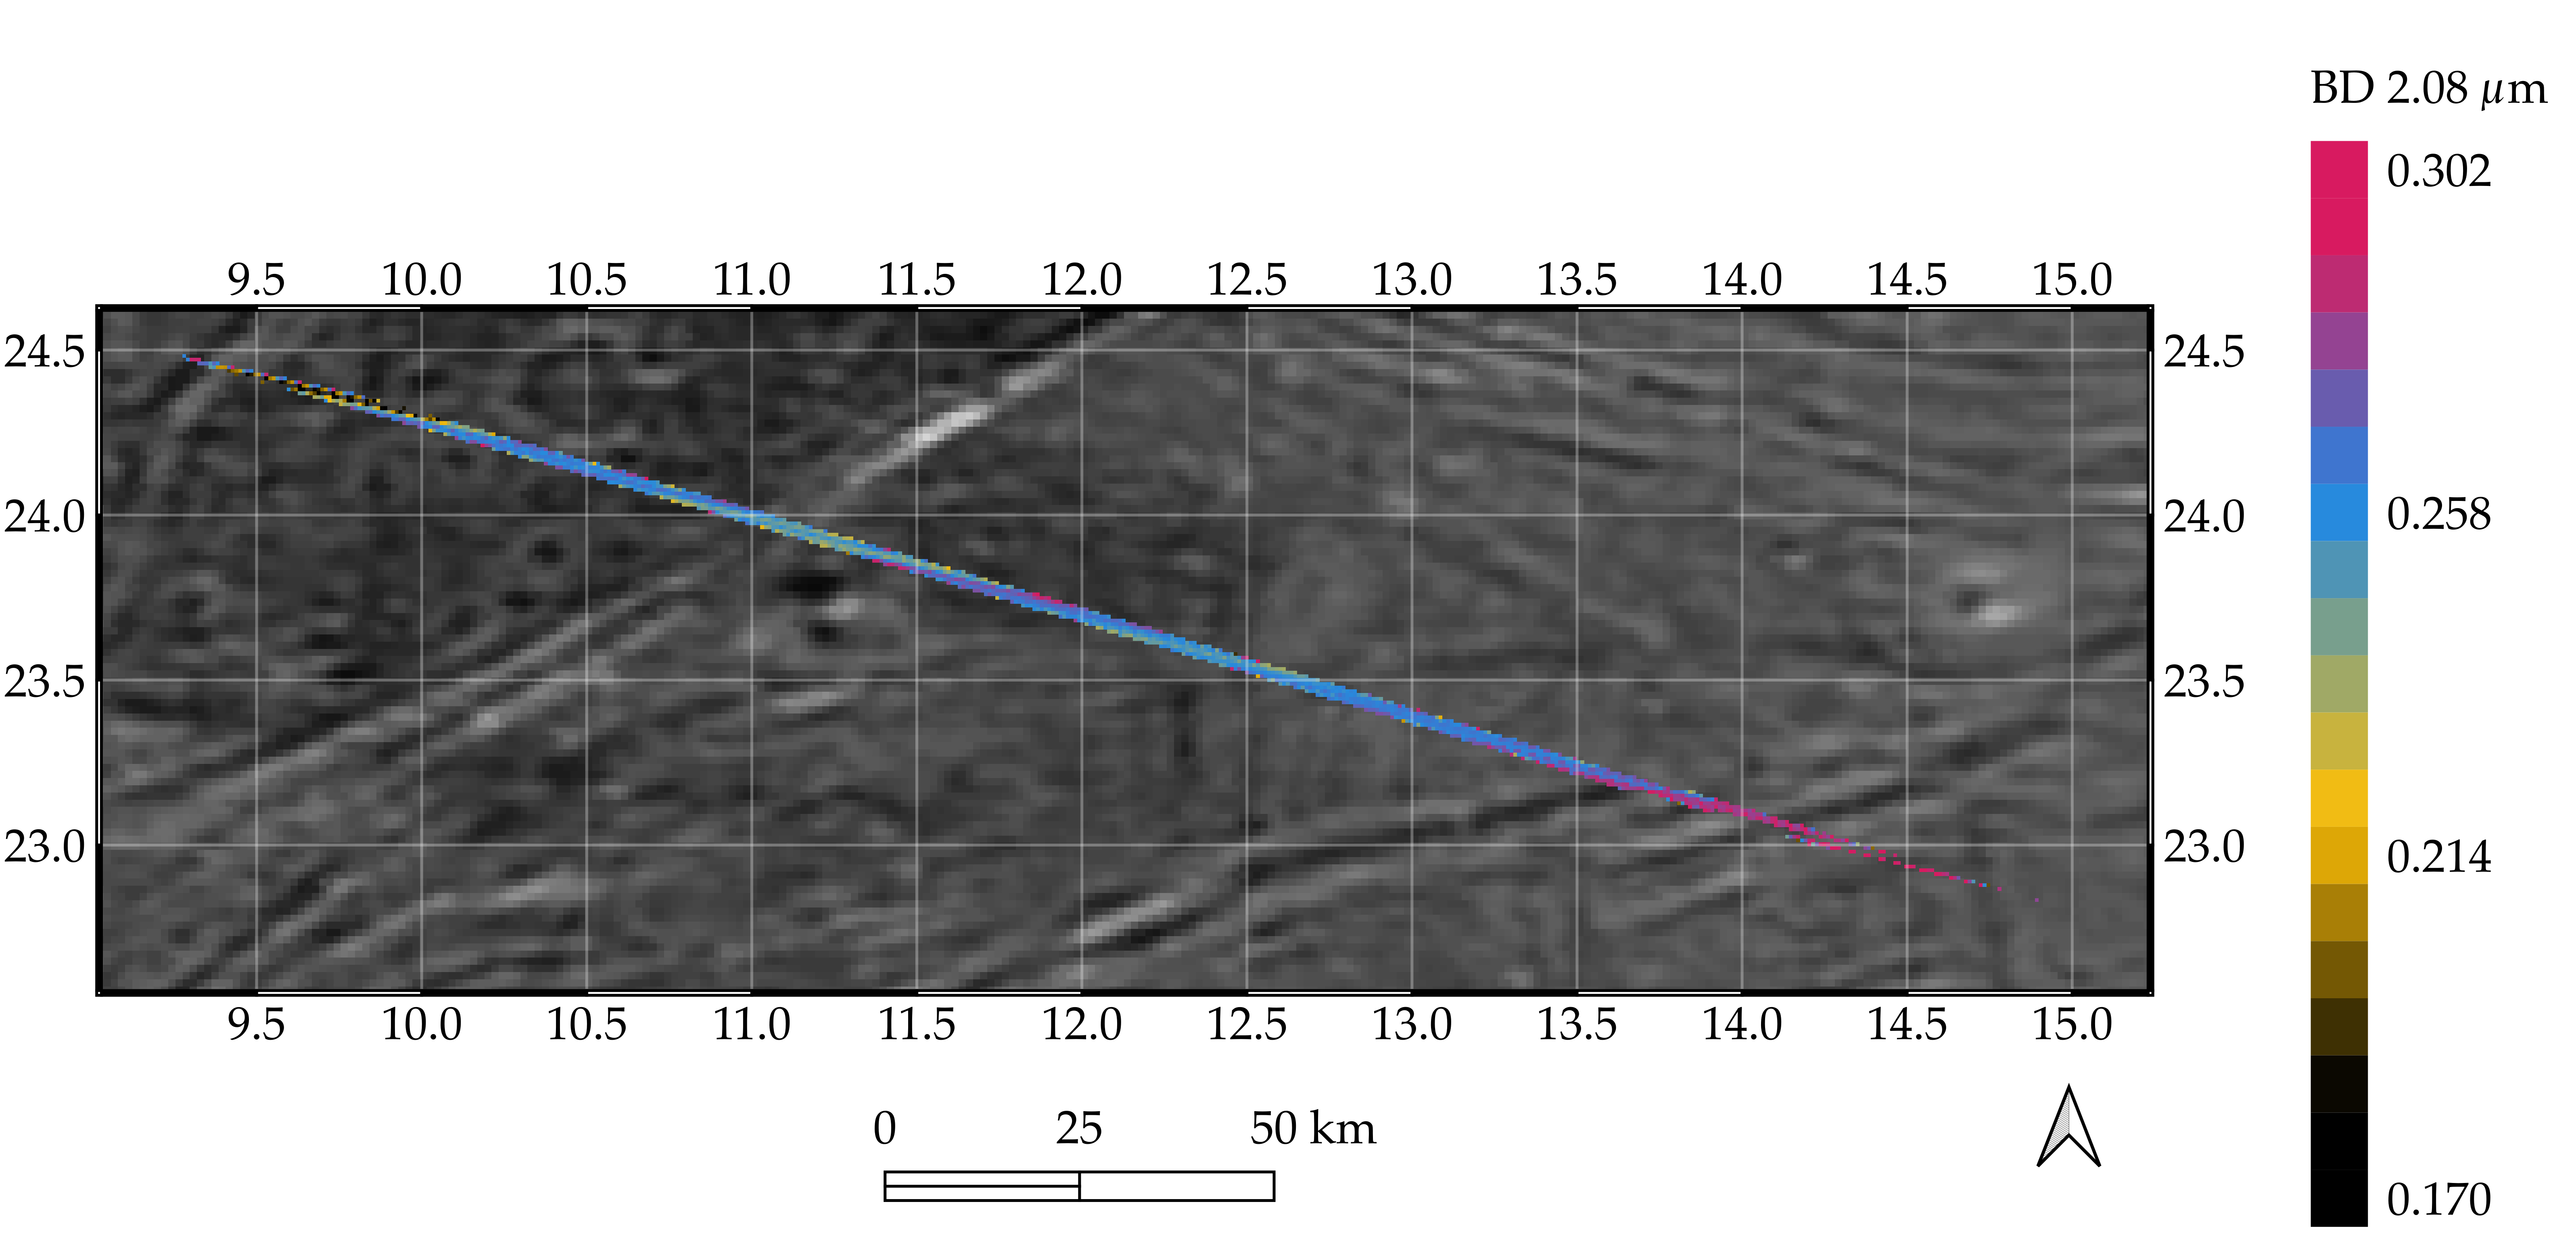

Ganymede Grooved Terrain as Seen by Juno’s JIRAM

Processed data from the Jovian InfraRed Auroral Mapper (JIRAM) spectrometer aboard NASA’s Juno mission is superimposed on a mosaic of optical images from the agency’s Galileo and Voyager spacecraft that shows grooved terrain on Jupiter’s moon Ganymede.

This composite image covers a portion of Phrygia Suclus, northeast of Nanshe Catena, on Ganymede. The data was taken by Juno during its June 7, 2021, flyby of the icy moon.

The JIRAM data is represented by the colored line running from the upper left to lower right in the graphic. The line depicts an increase in intensity of the spectral signature of a non-ice compound, possibly ammonium chloride, in the groove at the lower right of the image.

JIRAM “sees” infrared light not visible to the human eye. It measures heat radiated from the planet at an infrared wavelengths.

NASA’s Jet Propulsion Laboratory, a division of Caltech in Pasadena, California, manages the Juno mission for the principal investigator, Scott Bolton, of the Southwest Research Institute in San Antonio. Juno is part of NASA’s New Frontiers Program, which is managed at NASA’s Marshall Space Flight Center in Huntsville, Alabama, for the agency’s Science Mission Directorate in Washington. The Italian Space Agency (ASI) funded the Jovian InfraRed Auroral Mapper. Lockheed Martin Space in Denver built and operates the spacecraft.

Credit: NASA/JPL-Caltech/SwRI/ASI/INAF/JIRAM/Brown University